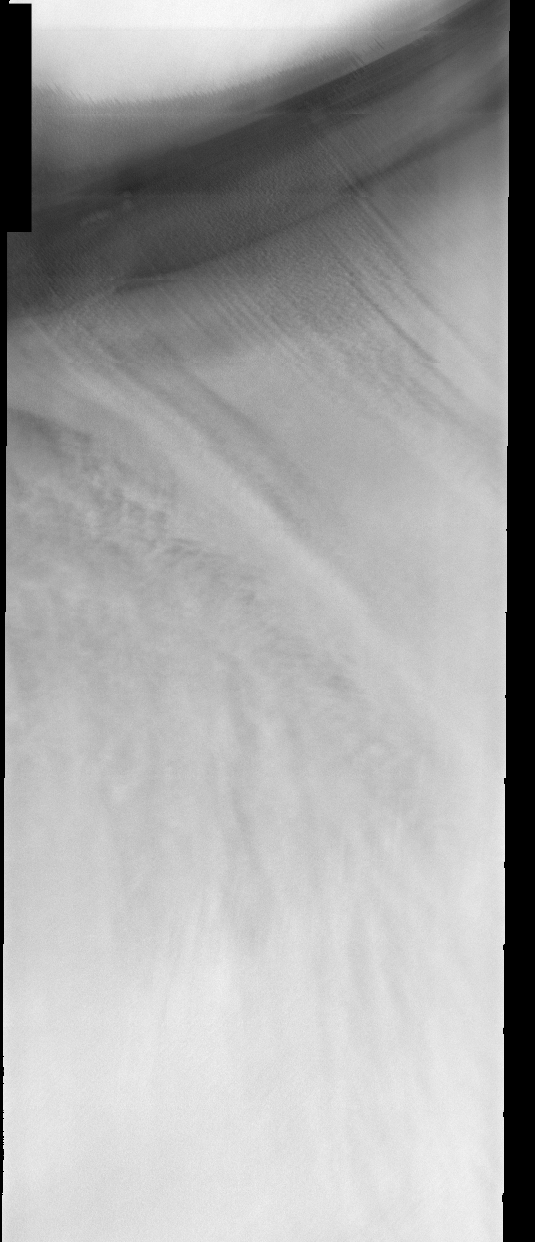

North Polar Cap

This week we will be looking at five examples of laminar wind flow on the north polar cap. On Earth, gravity-driven south polar cap winds are termed “catabatic” winds. Catabatic winds begin over the smooth expanse of the cap interior due to temperature differences between the atmosphere and the surface. Once begun, the winds sweep outward along the surface of the polar cap toward the sea. As the polar surface slopes down toward sealevel, the wind speeds increase. Catabatic wind speeds in the Antartic can reach several hundreds of miles per hour.

In the images of the Martian north polar cap we can see these same type of winds. Notice the streamers of dust moving downslope over the darker trough sides, these streamers show the laminar flow regime coming off the cap. Within the trough we see turbulent clouds of dust, kicked up at the trough base as the winds slow down and enter a chaotic flow regime.

The horizontal lines in these images are due to framelet overlap and lighting conditions over the bright polar cap.

Image information: VIS instrument. Latitude 86.5, Longitude 64.5 East (295.5 West). 40 meter/pixel resolution.

Note: this THEMIS visual image has not been radiometrically nor geometrically calibrated for this preliminary release. An empirical correction has been performed to remove instrumental effects. A linear shift has been applied in the cross-track and down-track direction to approximate spacecraft and planetary motion. Fully calibrated and geometrically projected images will be released through the Planetary Data System in accordance with Project policies at a later time.

NASA’s Jet Propulsion Laboratory manages the 2001 Mars Odyssey mission for NASA’s Office of Space Science, Washington, D.C. The Thermal Emission Imaging System (THEMIS) was developed by Arizona State University, Tempe, in collaboration with Raytheon Santa Barbara Remote Sensing. The THEMIS investigation is led by Dr. Philip Christensen at Arizona State University. Lockheed Martin Astronautics, Denver, is the prime contractor for the Odyssey project, and developed and built the orbiter. Mission operations are conducted jointly from Lockheed Martin and from JPL, a division of the California Institute of Technology in Pasadena.

Credit: NASA/JPL/Arizona State University